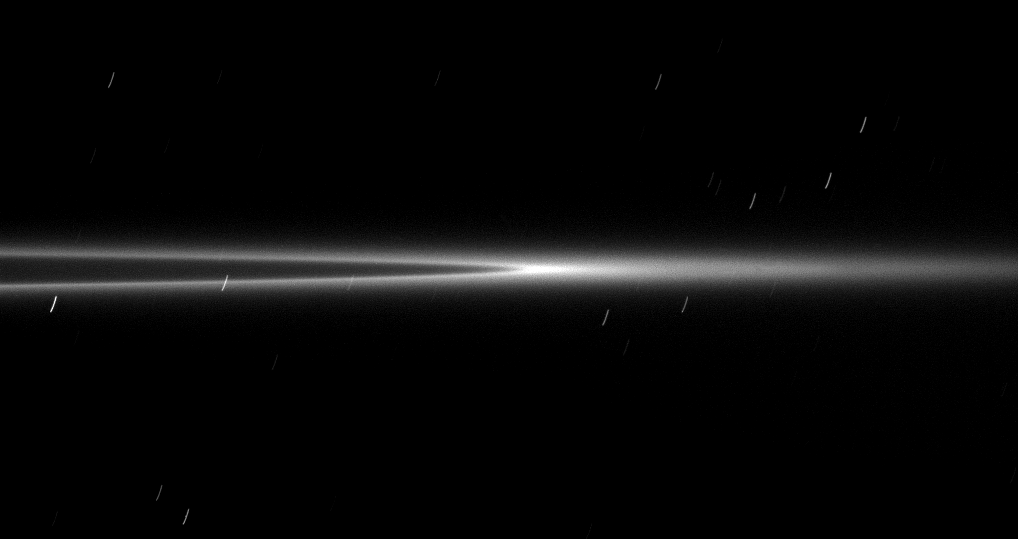

Arc On-Edge

Seen from a viewpoint nearly coincident with the ringplane, the bright arc within the G ring appears even brighter with its ring material concentrated in the center of this image.

This partial arc is much narrower than the ring and extends only one-sixth of the way around the G ring. The arc is 250 kilometers (150-miles) wide and extends 150,000 kilometers (93,000 miles) in orbital longitude. The collection of particles that make up the arc is held in place by a resonance, or gravitational disturbance, from the moon Mimas.

The motion of the spacecraft smeared background stars into streaks because the camera needed a very long exposure time of 26 seconds to capture light reflected from the faint ring. The image was taken in visible light with the Cassini spacecraft narrow-angle camera on Jan. 28, 2009. This view looks toward the sunlit side of the rings from just barely below the ringplane.

The view was acquired at a distance of approximately 1.2 million kilometers (750,000 miles) from Saturn and at a Sun-Saturn-spacecraft, or phase, angle of 27 degrees. Image scale is 7 kilometers (4 miles) per pixel.

The Cassini-Huygens mission is a cooperative project of NASA, the European Space Agency and the Italian Space Agency. The Jet Propulsion Laboratory, a division of the California Institute of Technology in Pasadena, manages the mission for NASA’s Science Mission Directorate, Washington, D.C. The Cassini orbiter and its two onboard cameras were designed, developed and assembled at JPL. The imaging operations center is based at the Space Science Institute in Boulder, Colo.

Credit: NASA/JPL/Space Science Institute